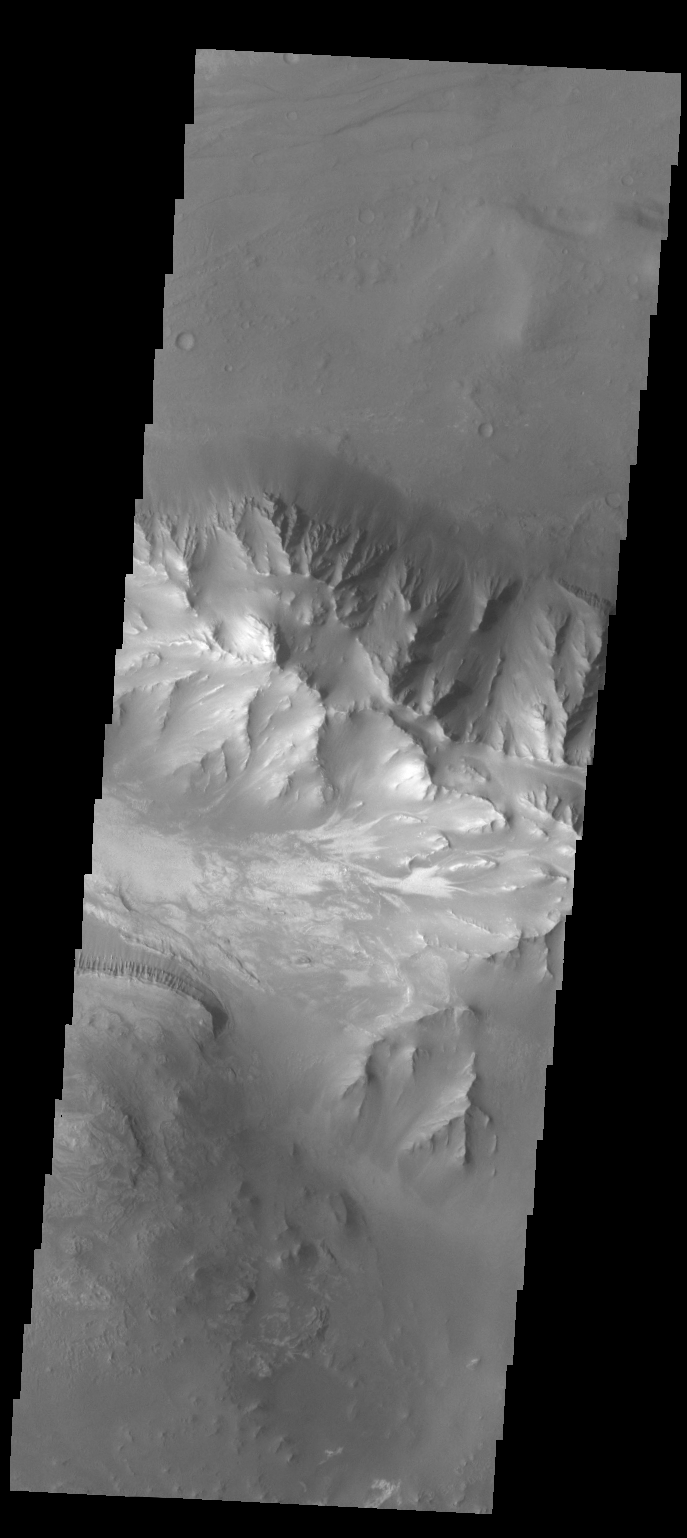

Coprates Chasma

Today’s VIS image is further west from yesterday’s image. This image is near the margin between Coprates Chasma and Melas Chasma.

Credit: NASA/JPL-Caltech/ASU